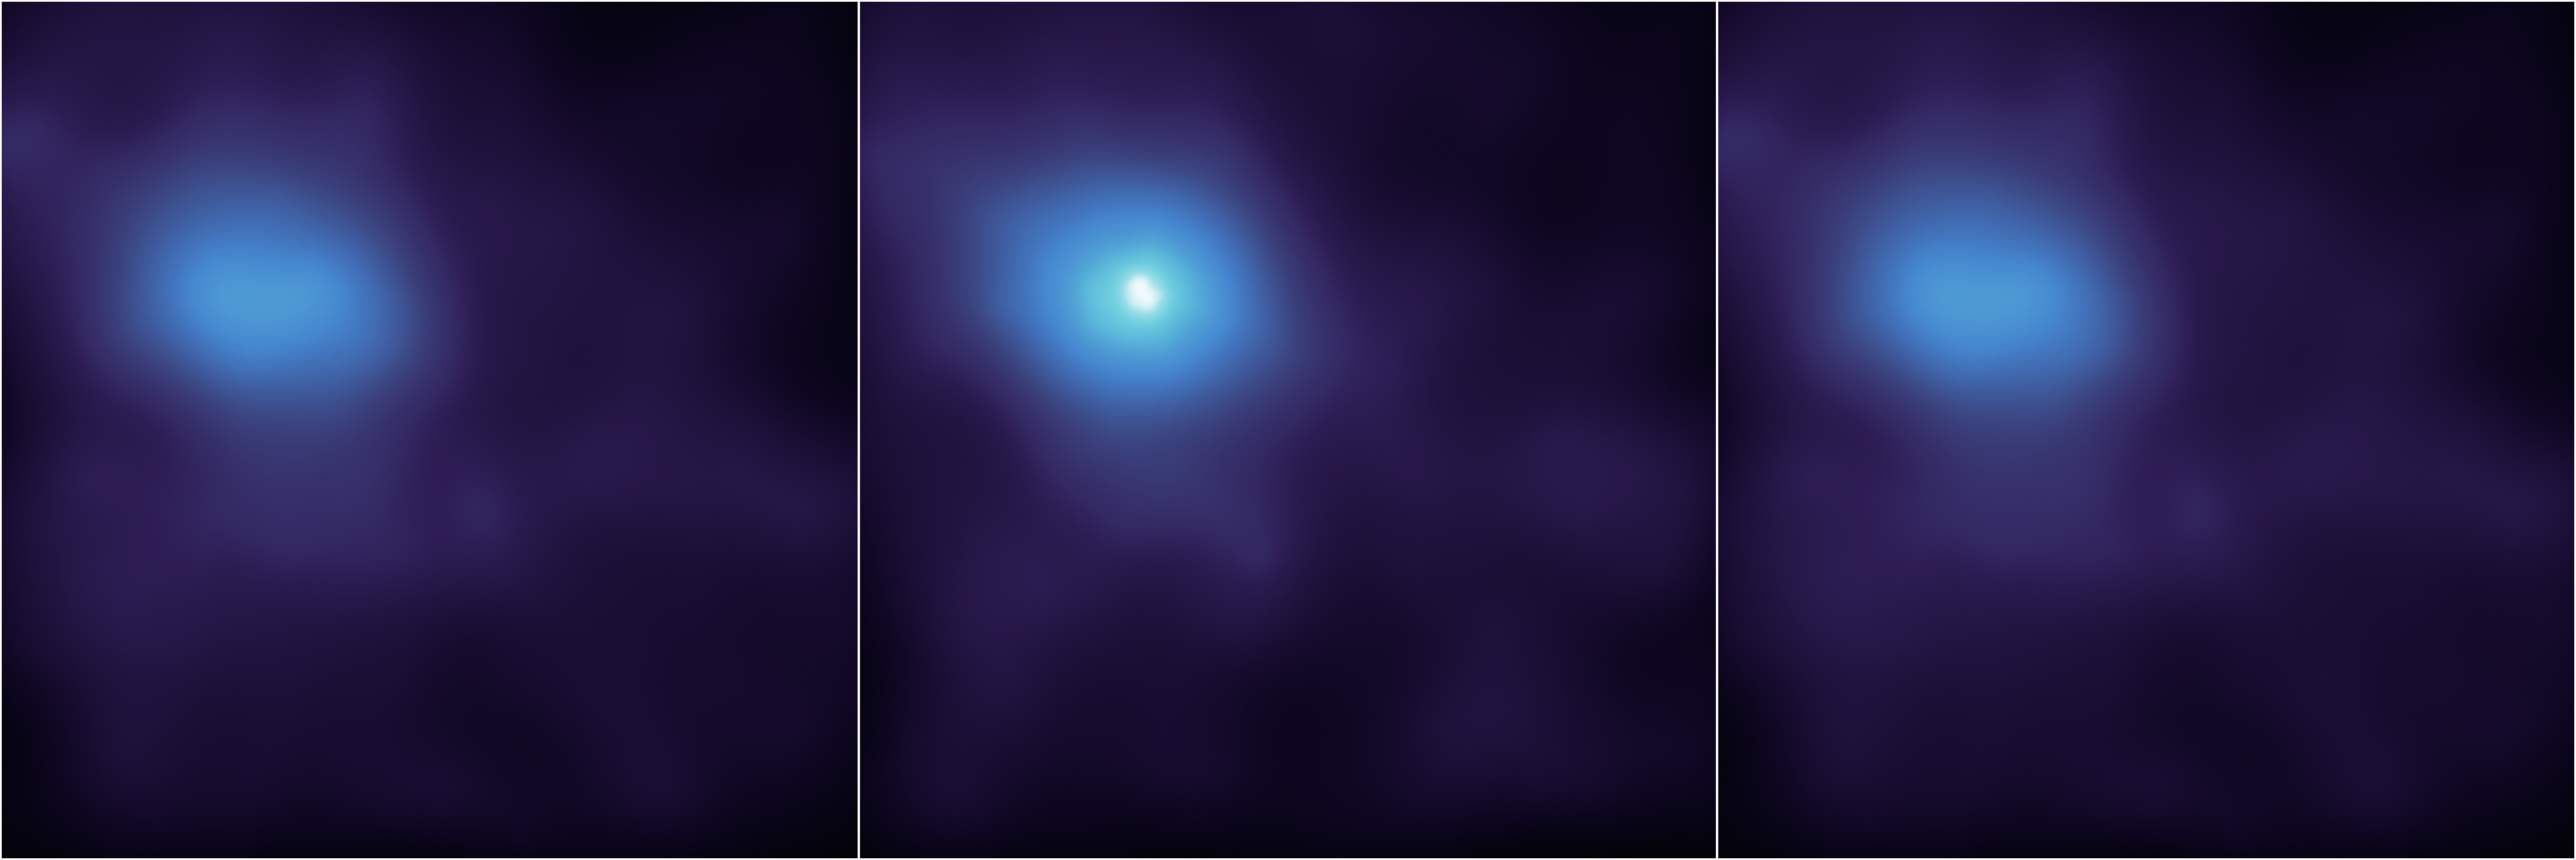

X-ray Flare at the Center of the Milky Way

NASA's Nuclear Spectroscopic Telescope Array, or NuSTAR, has captured these first, focused views of the supermassive black hole at the heart of our galaxy in high-energy X-ray light. This is the location of our Milky Way's humongous black hole, called Sagittarius A*, or Sgr A* for short. NuSTAR is the first telescope to be able to focus high-energy X-rays, giving astronomers a new tool for probing extreme objects such as black holes.

This time series shows a flare caught by NuSTAR over an observing period of two days in July 2012; the middle panel shows the peak of the flare, when the black hole was consuming and heating matter to temperatures up to 180 million degrees Fahrenheit (100 million degrees Celsius).

The images show light with energies of 3 to 30 keV.

Credit: NASA/JPL-Caltech